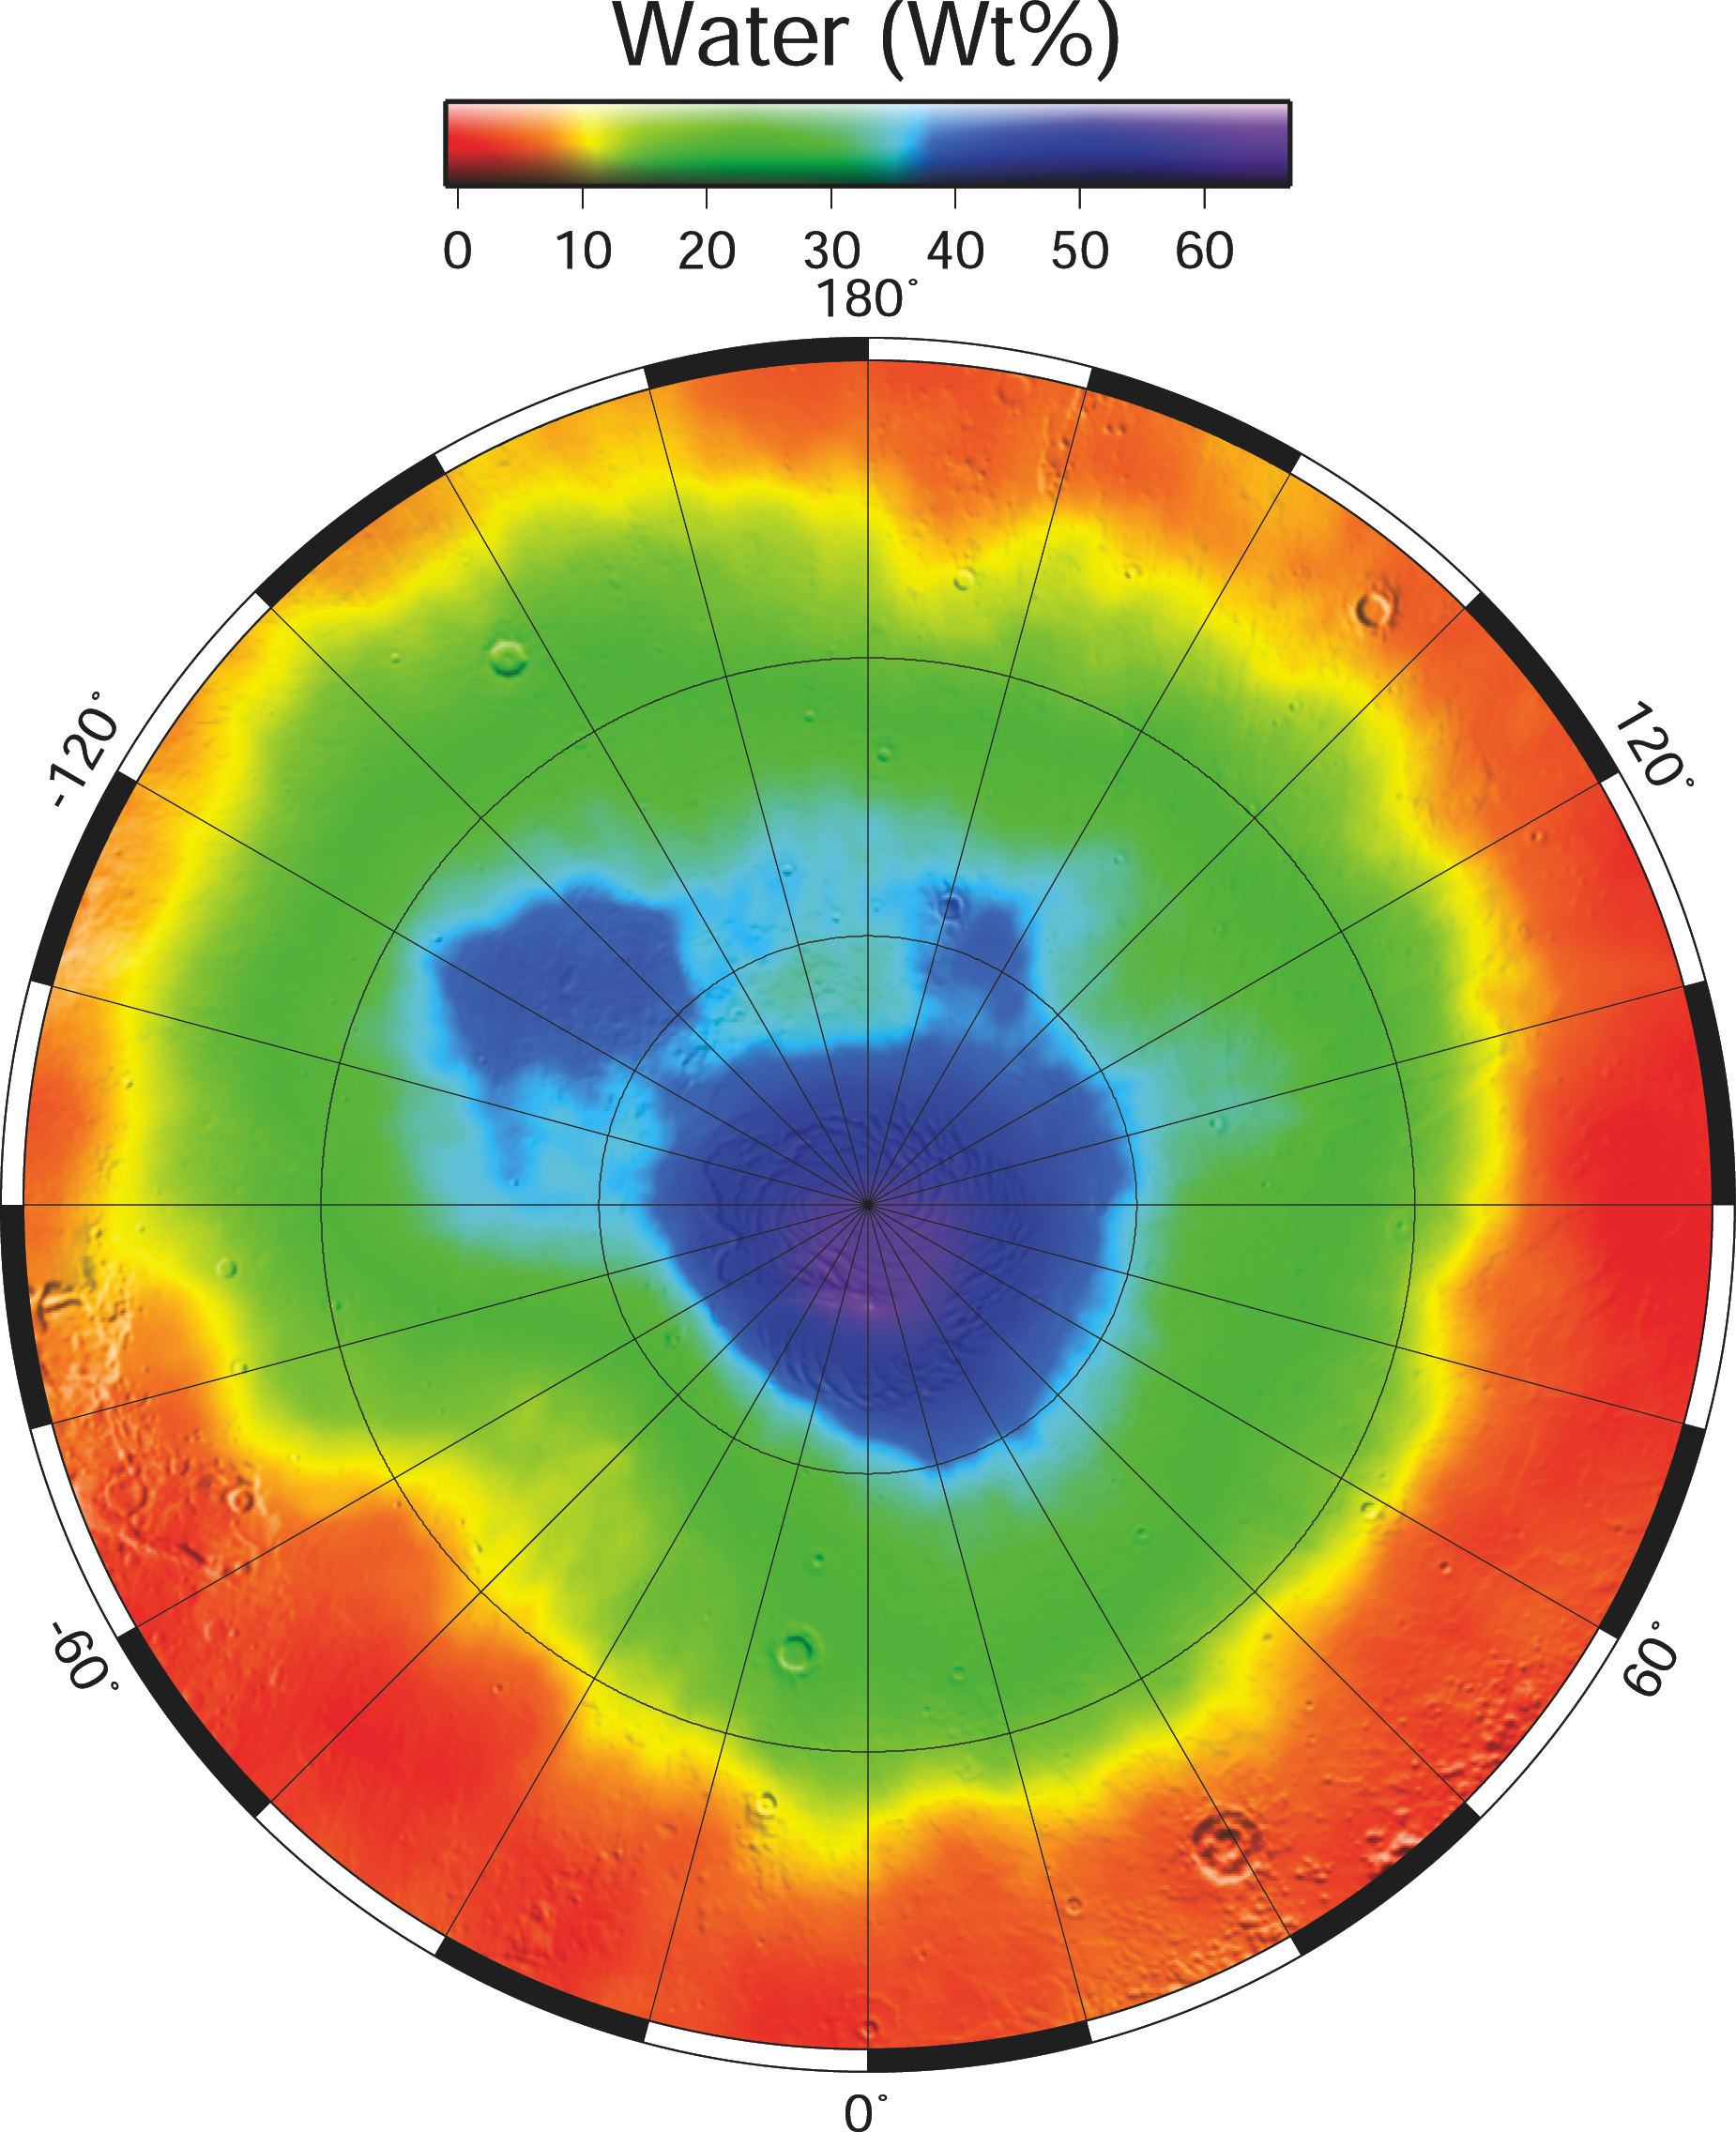

North Polar Water Ice by Weight

December 8, 2003

This map shows the percent of water by weight in near-surface materials of Mars’ north polar region. It is derived from the gamma ray spectrometer component of the gamma ray spectrometer suite of instruments on NASA’s Mars Odyssey spacecraft.

Significant concentrations of water (greater than 20 percent) are poleward of 55 degrees north latitude. The highest concentration, greater than 50 percent, is between 75 degrees north and the pole. Another area with a high concentration of water by weight is in the north polar plains between longitudes minus 105 degrees and minus 140 degrees, and between latitudes 60 degrees and 75 degrees.

NASA’s Jet Propulsion Laboratory, a division of the California Institute of Technology in Pasadena, manages the 2001 Mars Odyssey mission for the NASA Office of Space Science in Washington. Investigators at Arizona State University in Tempe, the University of Arizona in Tucson and NASA’s Johnson Space Center, Houston, operate the science instruments. The gamma-ray spectrometer was provided by the University of Arizona in collaboration with the Russian Aviation and Space Agency, which provided the high-energy neutron detector, and the Los Alamos National Laboratories, New Mexico, which provided the neutron spectrometer. Lockheed Martin Space Systems, Denver, is the prime contractor for the project, and developed and built the orbiter. Mission operations are conducted jointly from Lockheed Martin and from JPL.

Credit: NASA/JPL/University of Arizona